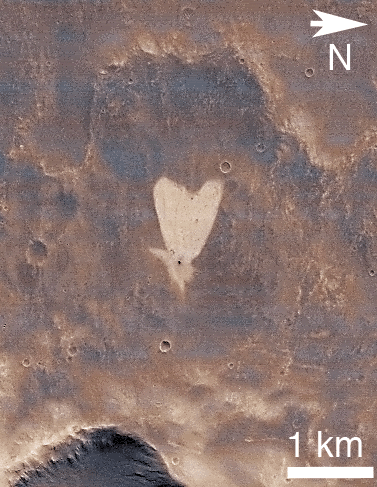

Heart-Shaped Feature in Arabia Terra

This picture of a heart-shaped feature in Arabia Terra on Mars was taken on May 23, 2010, by the Context Camera (CTX) on NASA’s Mars Reconnaissance Orbiter. A small impact crater near the tip of the heart is responsible for the formation of the bright, heart-shaped feature. When the impact occurred, darker material on the surface was blown away, and brighter material beneath it was revealed. Some of this brighter material appears to have flowed further downslope to form the heart shape, as the small impact occurred on the ejecta blanket of a much larger impact crater.

The heart-shaped feature is about 1 kilometer (0.6 mile) long and is centered at 21.9 degrees north latitude, 12.7 degrees west longitude.

These pictures are subframes of the full CTX image B21_017910_2002_XI_20N012W, taken just at the start of northern summer on Mars. North is to the right, and illumination is from the upper right. The CTX image has been colorized using a look-up table based on Mars Orbiter Camera red and blue wide angle images that maps albedo to color.

The Context Camera was provided by and is operated by Malin Space Science Systems, San Diego, Calif. NASA’s Jet Propulsion Laboratory, a division of the California Institute of Technology, Pasadena, Calif., manages the Mars Reconnaissance Orbiter for the NASA Science Mission Directorate, Washington. Lockheed Martin Space Systems, Denver, built the spacecraft and operates it in partnership with JPL.

Credit: NASA/JPL-Caltech/MSSS